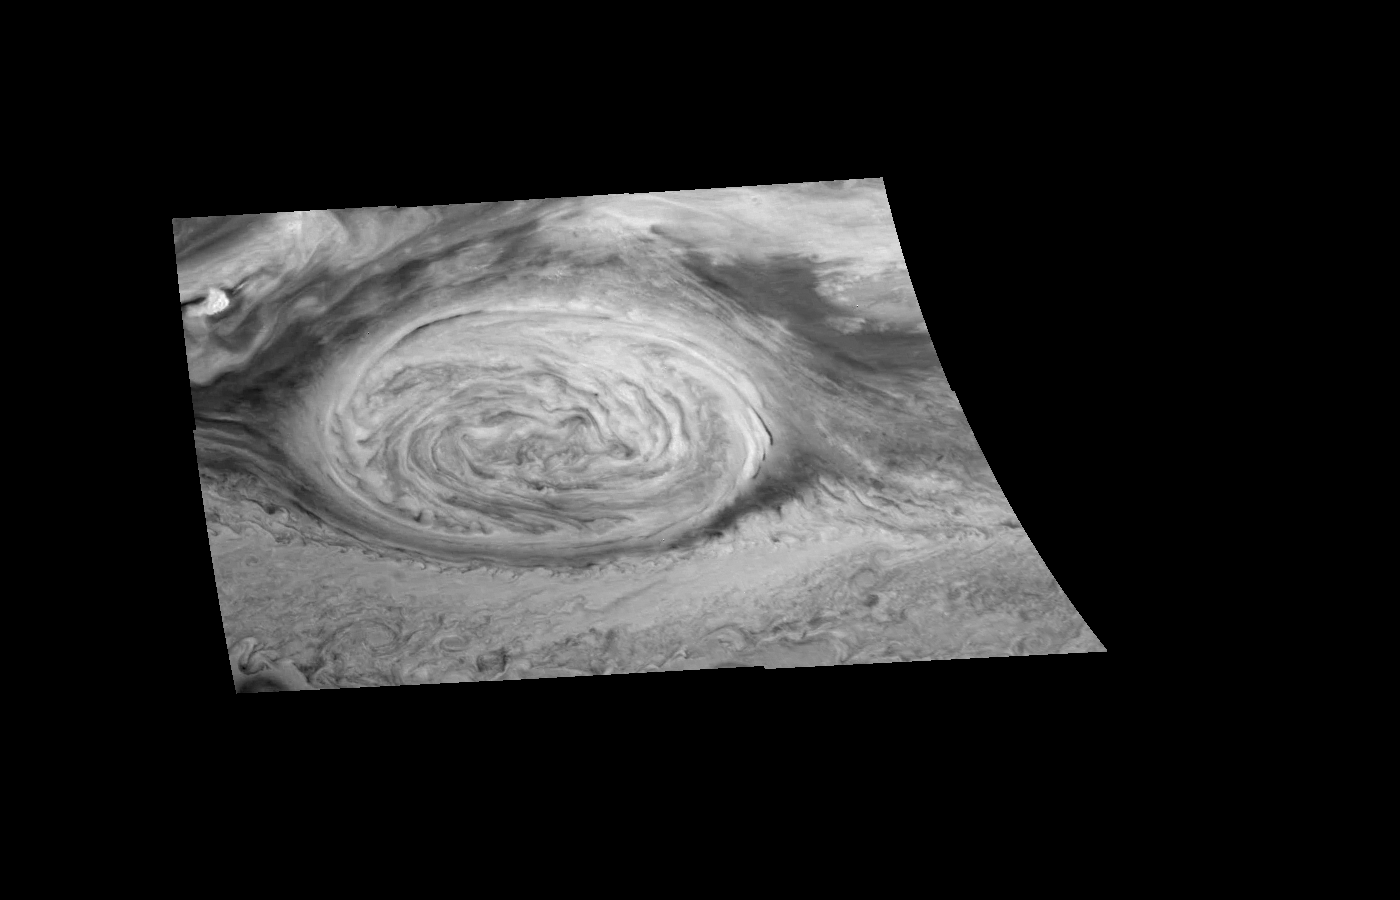

Mosaic of Jupiter’s Great Red Spot (in the near infrared)

Great Red Spot of Jupiter as seen through the near-infrared (756 nm) filter of the Galileo imaging system. The image, taken approximately 10 hours after the first mosaic of the Great Red Spot, is a mosaic of six images that have been map-projected to a uniform grid of latitude and longitude. North is at the top. The mosaic was taken over an 80 second interval beginning at universal time 14 hours, 30 minutes, 23 seconds, on June 26, 1996. The Red Spot is 20,000 km long and has been followed by observers on Earth since the telescope was invented 300 years ago. It is a huge storm made visible by variations in the composition of the cloud particles. The Red Spot is not unique, but is simply the largest of a class of long-lived vortices, some of which are visible in the lower part of the image.

The Jet Propulsion Laboratory, Pasadena, CA manages the mission for NASA’s Office of Space Science, Washington, DC.

Credit: NASA/JPL